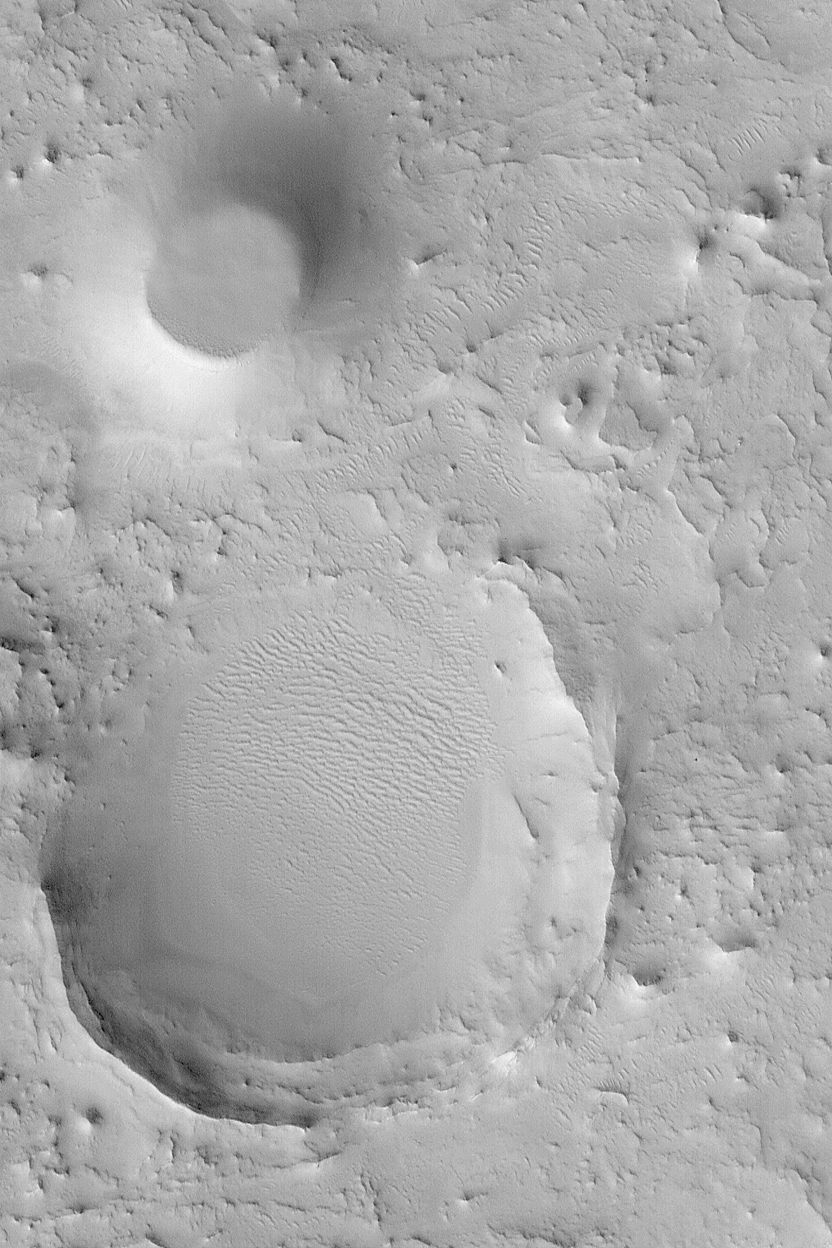

Eroded Cratered Highlands

MGS MOC Release No. MOC2-472, 3 September 2003

This August 2003 Mars Global Surveyor (MGS) Mars Orbiter Camera (MOC) picture shows the remains of two former meteor impact craters in northeastern Arabia Terra. The circular mesa toward the northeast (upper left) corner of the image was once a crater that became filled with material. Later, erosion stripped away the surrounding terrain, but left the filled crater behind as a mesa. The larger circular feature in this image is the eroded remains of another meteor crater; its rims and ejecta have been eroded away, and its north/northwest (left/upper left) rim has been completely removed. The processes that have eroded terrain in northeastern Arabia are unknown, but probably, at least, involved deflation by wind. This picture covers an area 3 km (1.9 mi) across and is located near 26.9°N, 301.6°W. Sunlight illuminates the scene from the lower left.

Credit: NASA/JPL/Malin Space Science Systems